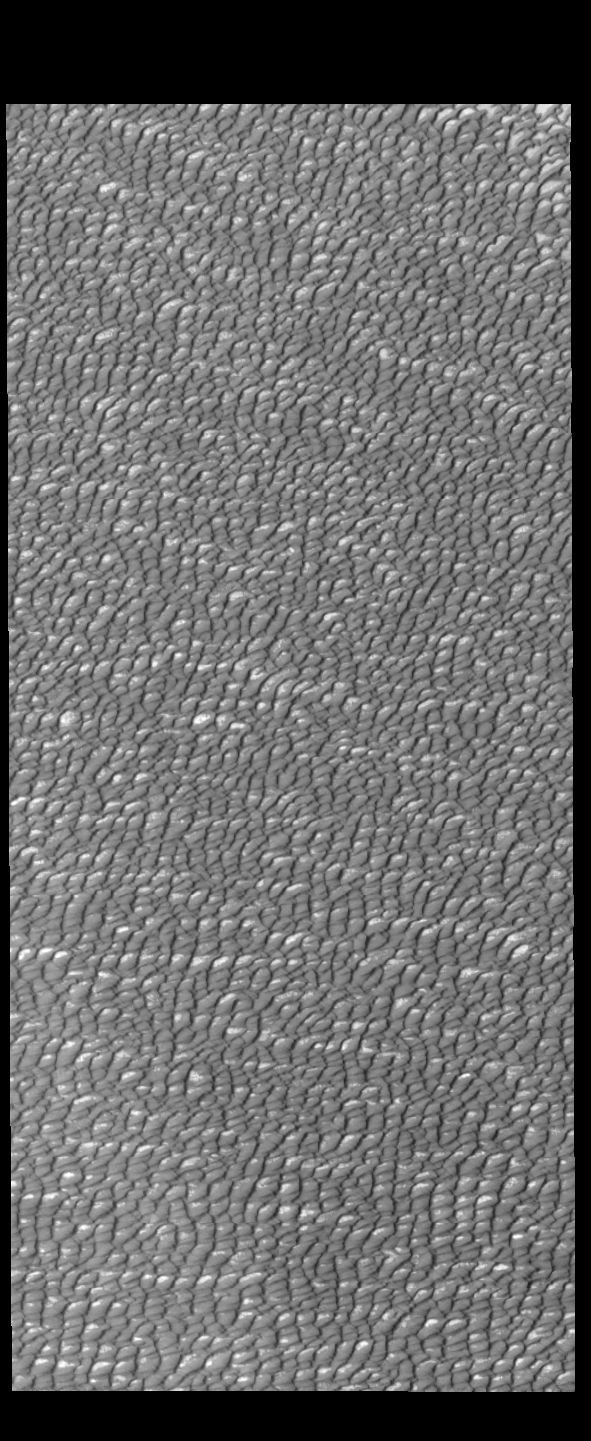

Olympia Undae

This VIS image of Olympia Undae was collected during north polar summer. The dune crests have completely lost the winter frosts, revealing the dark sand. The density of dunes and the alignments of the dune crests varies with location, controlled by the amount of available sand and the predominant winds over time.

Olympia Undae is a vast dune field in the north polar region of Mars. It consists of a broad sand sea or erg that partly rings the north polar cap from about 120° to 240°E longitude and 78° to 83°N latitude. The dune field covers an area of approximately 470,000 km2 (bigger than California, smaller than Texas). Olympia Undae is the largest continuous dune field on Mars. Olympia Undae is not the only dune field near the north polar cap, several other smaller fields exist in the same latitude, but in other ranges of longitude, e.g. Abolos and Siton Undae. Barchan and transverse dune forms are the most common. In regions with limited available sand individual barchan dunes will form, the surface beneath and between the dunes is visible. In regions with large sand supplies, the sand sheet covers the underlying surface, and dune forms are found modifying the surface of the sand sheet. In this case transverse dunes are more common. Barchan dunes “point” down wind, transverse dunes are more linear and form parallel to the wind direction. The “square” shaped transverse dunes in Olympia Undae are due to two prevailing wind directions.

Credit: NASA/JPL-Caltech/ASU